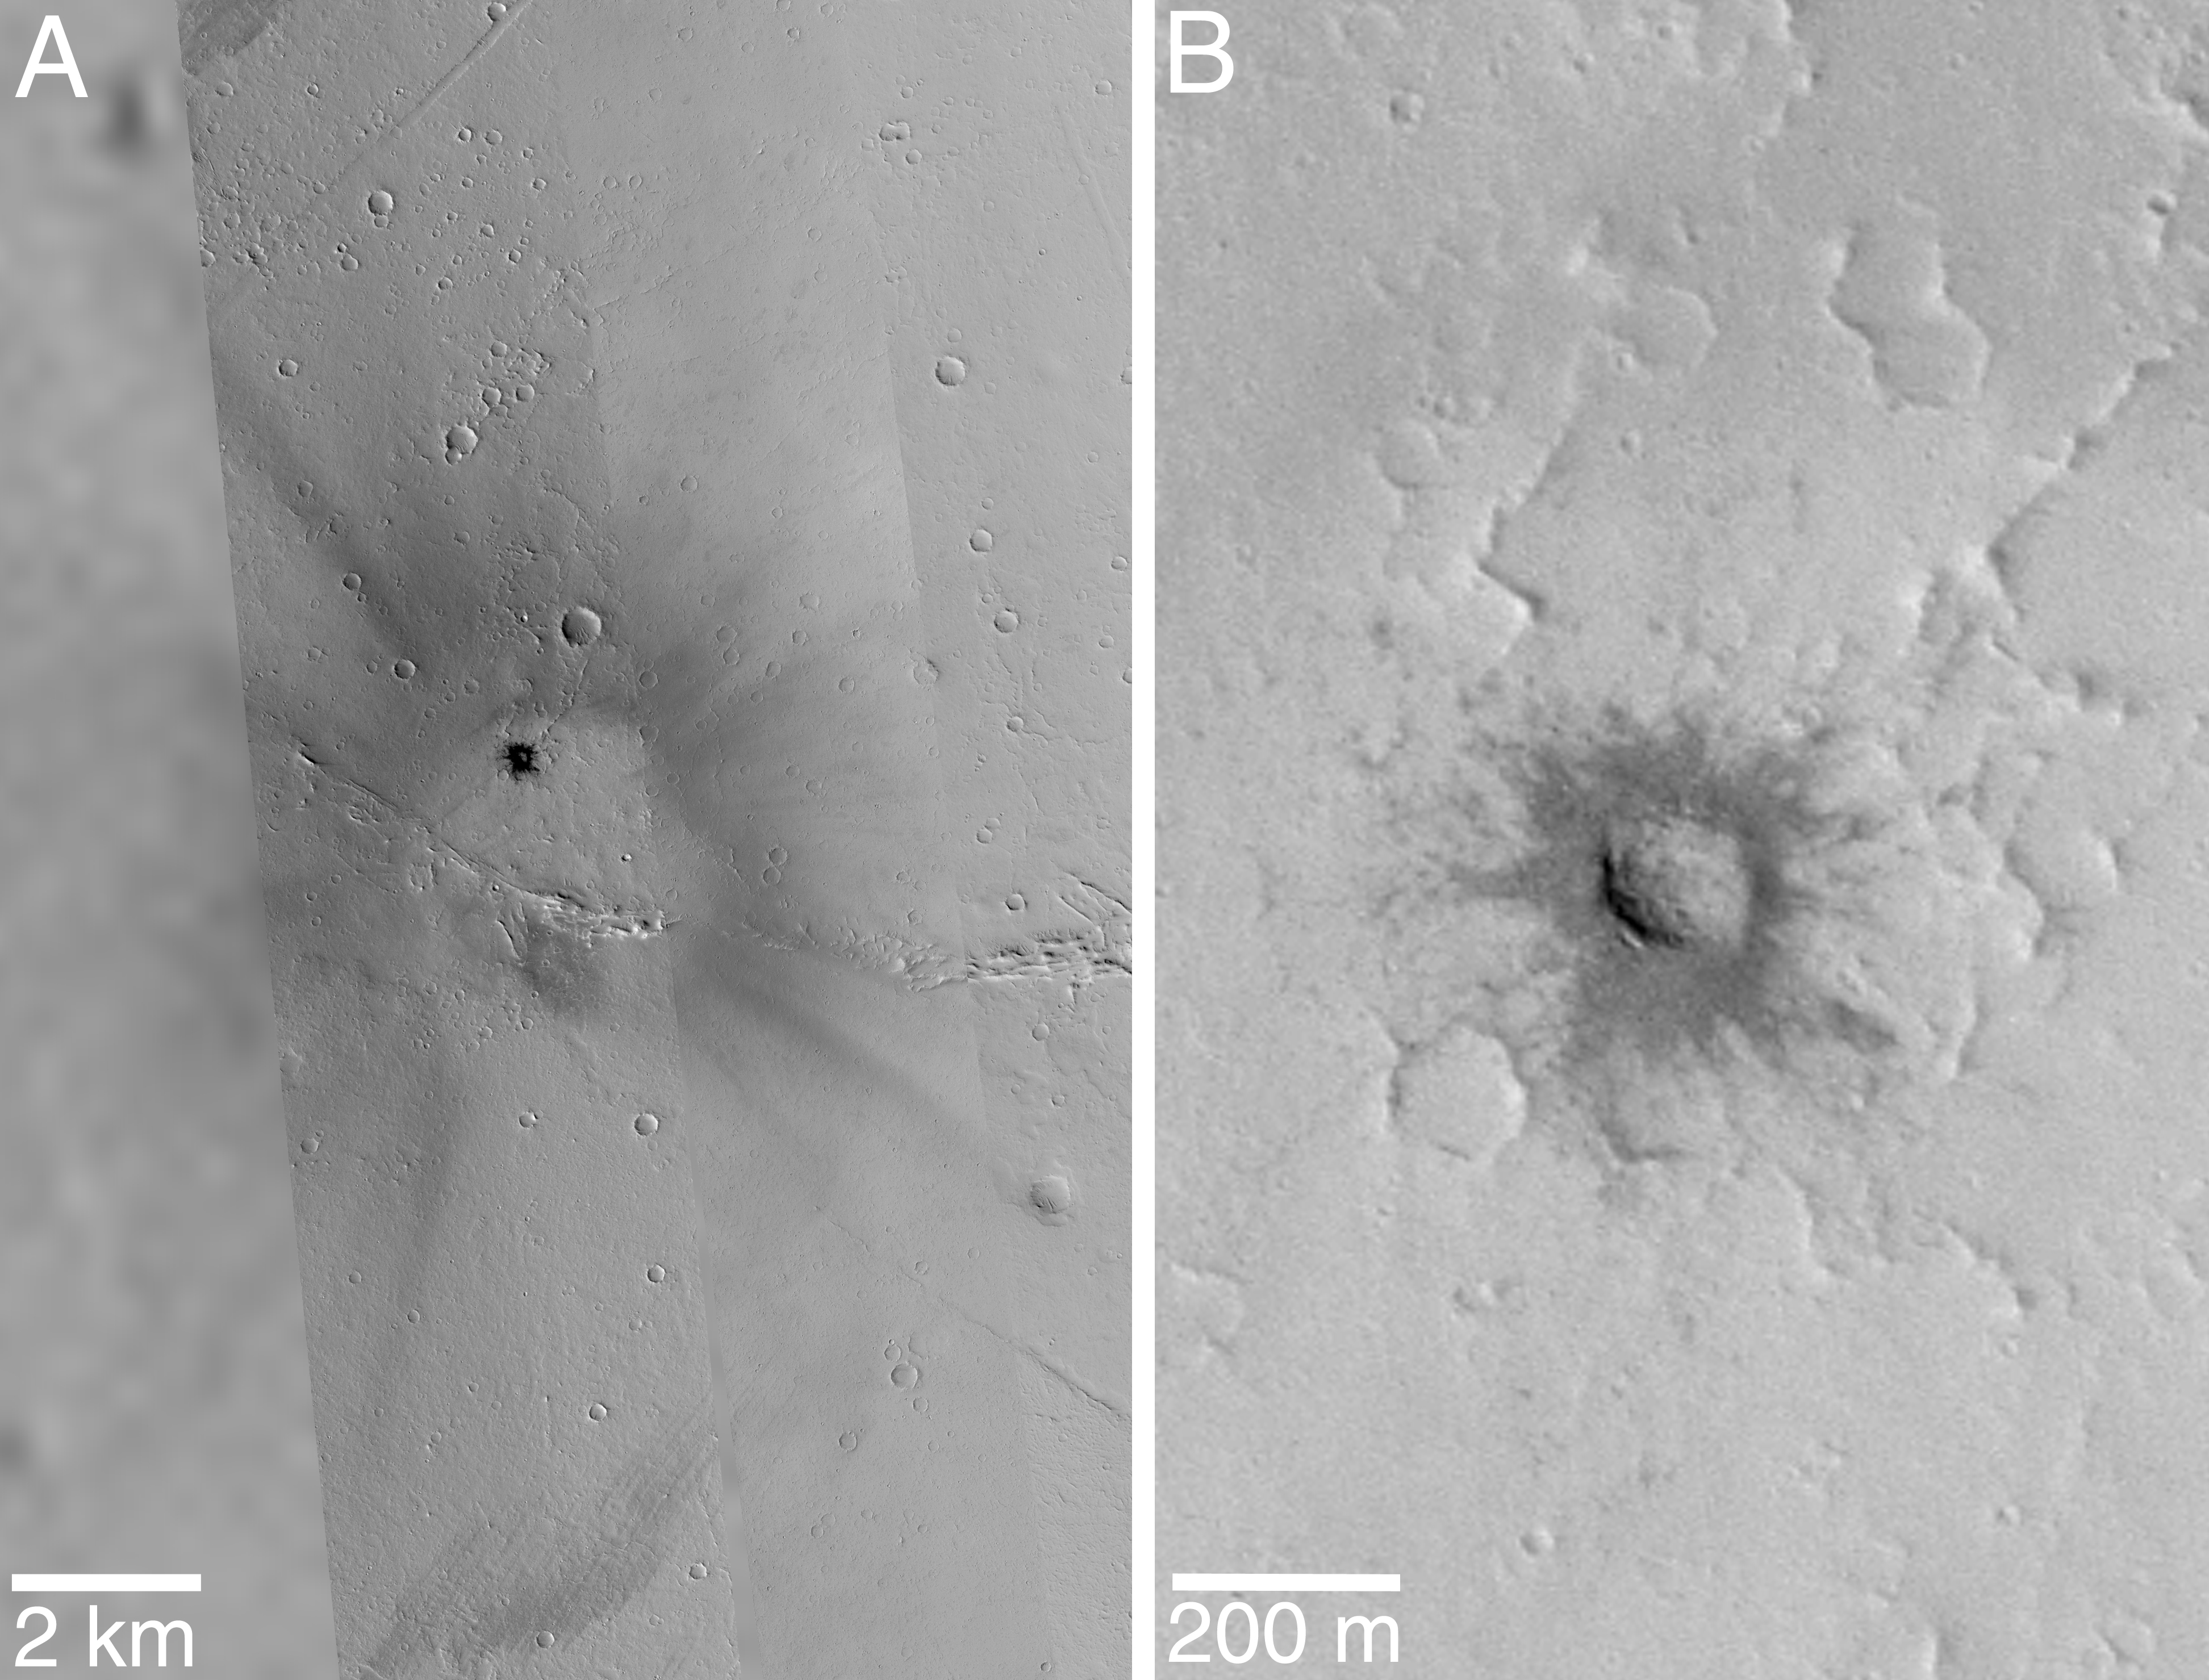

Fresh Impact Crater and Rays in Tharsis

The Mars Global Surveyor (MGS) Mars Orbiter Camera (MOC) Extended Mission has included dozens of opportunities to point the spacecraft directly at features of interest so that pictures of things not seen during the earlier Mapping Mission can be obtained. The example shown here is a small meteorite impact crater in northern Tharsis near 17.2°N, 113.8°W. Viking Orbiter images from the late 1970’s showed at this location what appeared to be a dark patch with dark rays emanating from a brighter center. The MOC team surmised that the dark rays may be indicating the location of afresh crater formed by impact sometime in the past few centuries (since dark ray are quickly covered by dust falling out of the martian atmosphere). All through MOC’s Mapping Mission in 1999 and 2000, attempts were made to image the crater as predictions indicated that the spacecraft would pass over the site, but the crater was never seen. Finally, in June 2001, Extended Mission operations allowed the MOC team to point the spacecraft (and hence the camera, which is fixed to the spacecraft) directly at the center of the dark rays, where we expected to find the crater.

The picture on the left (above, A) is a mosaic of three MOC high resolution images and one much lower-resolution Viking image. From left to right, the images used in the mosaic are: Viking 1 516A55, MOC E05-01904, MOCM21-00272, and MOC M08-03697. Image E05-01904 is the one taken in June 2001 by pointing the spacecraft. It captured the impact crater responsible for the rays. A close-up of the crater, which is only 130 meters (427 ft) across, is shown on the right (above, B). This crater is only one-tenth the size of the famous Meteor Crater in northern Arizona.

The June 2001 MOC image reveals many surprises about this feature. For one, the crater is not located at the center of the bright area from which the dark rays radiate. The rays point to the center of this bright area, not the crater. Further, the dark material ejected from the crater–immediately adjacent to the crater rim in the picture on the right (above, B)–is not continuously connected to the larger pattern of rays. Asymmetries in crater form and ejecta patterns are generally believed to occur when the impact is oblique to the surface. The offset of the crater from the center of the rays suggests that the meteor struck at an angle, most likely from the bottom/lower right (south/southeast). The strange geometry of the rays is quite different from that seen for rays associated with impact craters on the Moon and other airless bodies; one possible explanation is that they resulted from disruption of dust on the martian surface by winds generated by the shock wave as the meteor plunged through the martian atmosphere before it struck the ground.

Malin Space Science Systems and the California Institute of Technology built the MOC using spare hardware from the Mars Observer mission. MSSS operates the camera from its facilities in San Diego, CA. The Jet Propulsion Laboratory’s Mars Surveyor Operations Project operates the Mars Global Surveyor spacecraft with its industrial partner, Lockheed Martin Astronautics, from facilities in Pasadena, CA and Denver, CO.

Credit: NASA/JPL/MSSS